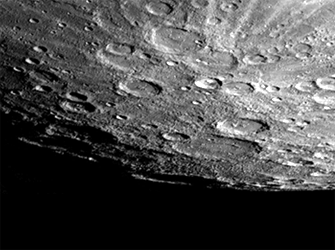

Mercury’s South Pole

After passing Mercury the first time and making a trip around the Sun, Mariner 10 again flew by Mercury on September 21 at 1:59 PMPDT. This encounter brought the spacecraft in front of Mercury in the southern hemisphere.

In this frame south is down, the south pole is located on the right hand edge of the large crater that has only its rim sticking up into the light (Chao Meng Fu crater). When this frame (FDS 166902) was acquired Mariner 10 was about 83,000 km from Mercury.

The Mariner 10 mission, managed by the Jet Propulsion Laboratory for NASA’s Office of Space Science, explored Venus in February 1974 on the way to three encounters with Mercury-in March and September 1974 and in March 1975. The spacecraft took more than 7,000 photos of Mercury, Venus, the Earth and the Moon.

Credit: NASA/JPL